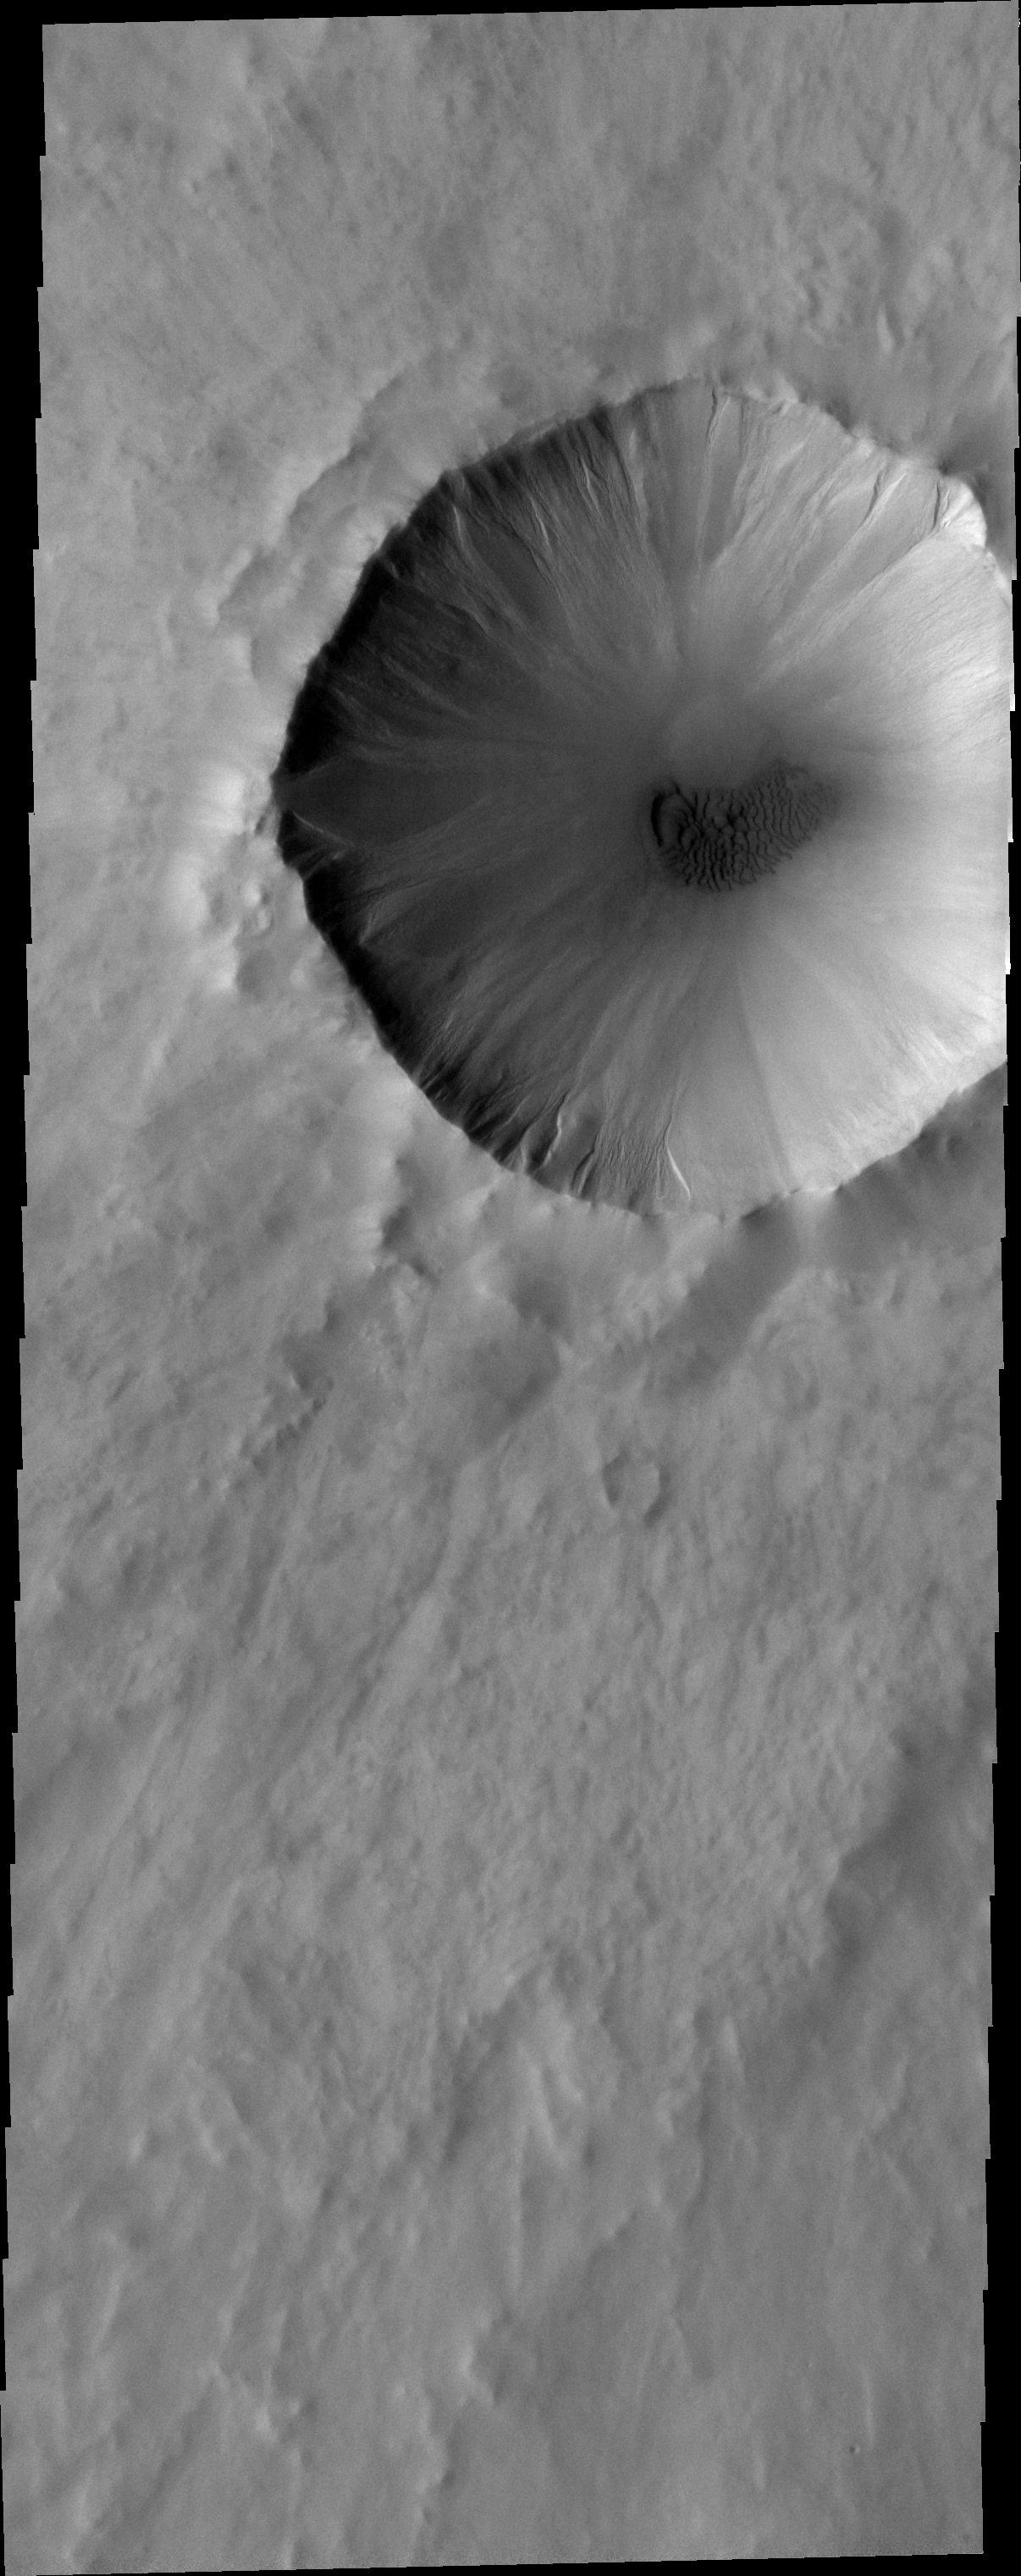

Dunes and Gullies

A small dune field covers the floor of this unnamed crater, while gullies are located on the interior of the western rim.

Image information: VIS instrument. Latitude 63.6N, Longitude 291.9E. 20 meter/pixel resolution.

Please see the THEMIS Data Citation Note for details on crediting THEMIS images.

Note: this THEMIS visual image has not been radiometrically nor geometrically calibrated for this preliminary release. An empirical correction has been performed to remove instrumental effects. A linear shift has been applied in the cross-track and down-track direction to approximate spacecraft and planetary motion. Fully calibrated and geometrically projected images will be released through the Planetary Data System in accordance with Project policies at a later time.

NASA’s Jet Propulsion Laboratory manages the 2001 Mars Odyssey mission for NASA’s Office of Space Science, Washington, D.C. The Thermal Emission Imaging System (THEMIS) was developed by Arizona State University, Tempe, in collaboration with Raytheon Santa Barbara Remote Sensing. The THEMIS investigation is led by Dr. Philip Christensen at Arizona State University. Lockheed Martin Astronautics, Denver, is the prime contractor for the Odyssey project, and developed and built the orbiter. Mission operations are conducted jointly from Lockheed Martin and from JPL, a division of the California Institute of Technology in Pasadena.

Credit: NASA/JPL/ASU